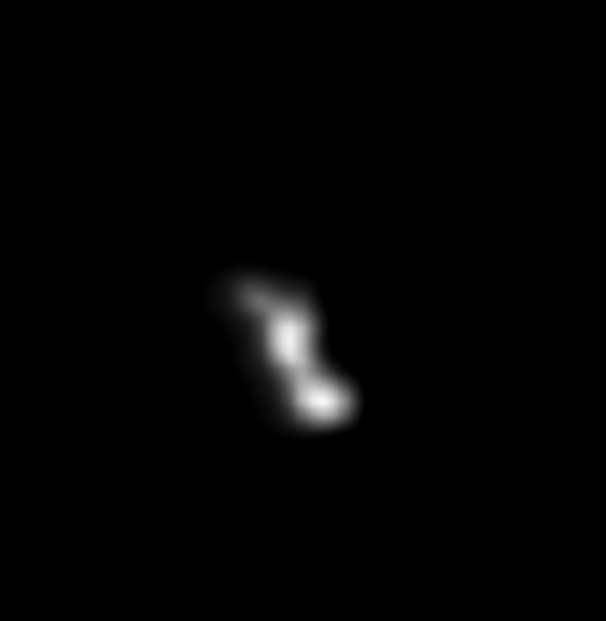

Enhanced Image of Asteroid Braille from Deep Space 1

This image was created from a composite of two images which were taken 914 seconds and 932 seconds after the recent Deep Space 1 (DS1) encounter with the asteroid 9969 Braille by the Miniature Integrated Camera Spectrometer (MICAS). Interpolated values were then computed for each pixel in the final image based on the neighboring pixels of the composite. The interpolation minimizes the spatial frequency artifacts of the final image. The Sun is illuminating Braille from below.

Braille (also known as 1992 KD) was discovered on May 27, 1992 by astronomers Eleanor Helin and Kenneth Lawrence using the 46 centimeter (18 inch) Shmidt telescope at Palomar Observatory, while scanning the skies as part of the Palomar Planet-Crossing Asteroid Survey.

Deep Space 1 was launched into orbit around the Sun on October 24, 1998 at 5:08 a.m. Pacific Daylight Time from Cape Canaveral Air Station, Florida on a Delta 7326, a variant of the Delta II rocket. An ion engine, operating for more than 1800 hours, was used to maneuver the spacecraft for an encounter with Braille. The closest approach of DS1 to the asteroid, at an approximate distance of 15 kilometers, occurred on July 29, 1999 at 04:45 Universal Time, July 28 at 9:46 p.m. Pacific Daylight Time.

Credit: NASA/JPL/USGS